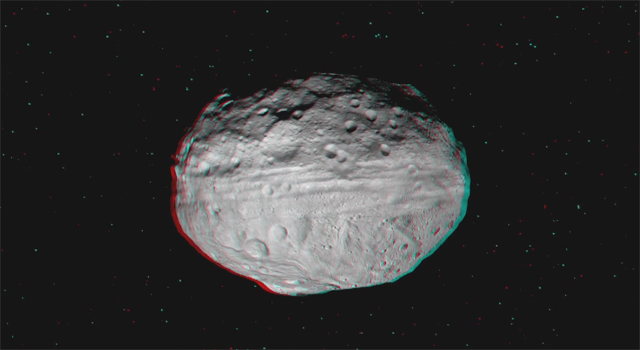

Dawn Soars Over Asteroid Vesta in 3-D

This 3-D video incorporates images from the framing camera instrument aboard NASA’s Dawn spacecraft from July to August 2011. The images were obtained as Dawn approached Vesta and circled the giant asteroid during the mission’s survey orbit phase. Survey orbit took place at an altitude of about 1,700 miles (2,700 kilometers). To view this image in 3-D use red-green, or red-blue, glasses (left eye: red; right eye: green/blue).

The Dawn mission to Vesta and Ceres is managed by NASA’s Jet Propulsion Laboratory, a division of the California Institute of Technology in Pasadena, for NASA’s Science Mission Directorate, Washington D.C. UCLA is responsible for overall Dawn mission science. Dawn’s VIR was provided by ASI, the Italian Space Agency and is managed by INAF, Italy’s National Institute for Astrophysics, in collaboration with Selex Galileo, where it was built.

Credit: NASA/JPL-Caltech/UCLA/MPS/DLR/IDA